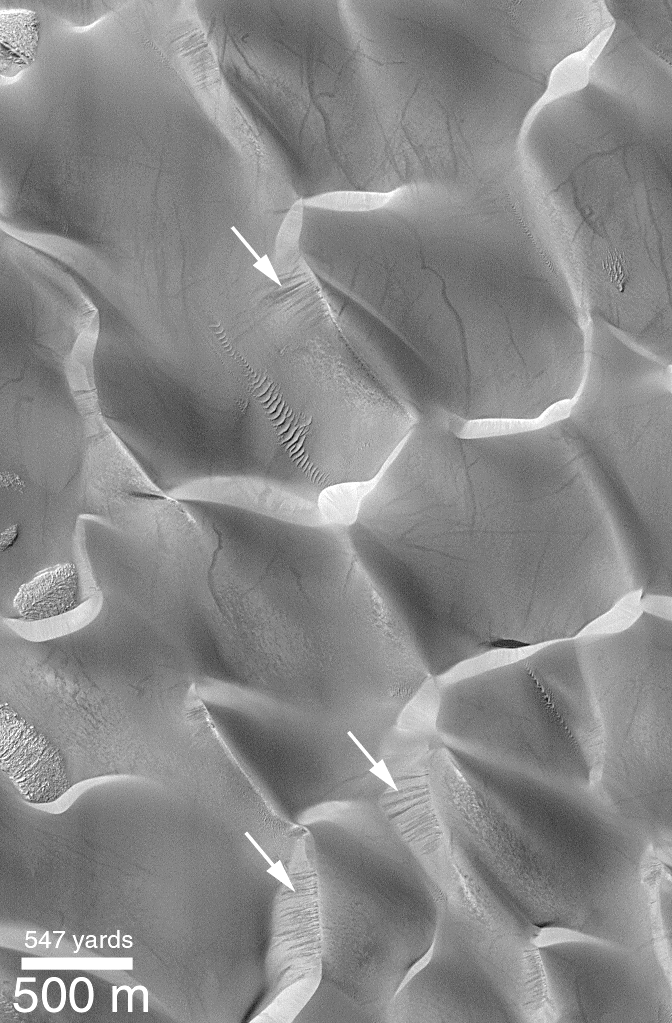

Recent Sand Avalanching on Rabe Crater Dunes

Dark streaks on the steep, down-wind slopes of sand dunes in Rabe Crater are seen at several locations in this Mars Global Surveyor (MGS) Mars Orbiter Camera (MOC) image. These streaks indicate relatively recent (i.e., in the past few years or less) movement of sand down these slopes.

Sand dunes move forward by the combined action of wind that drives sand up the shallow slope on the windward side of the dune (in this case, the slopes that face toward the lower right) and the avalanching of this sand down the steeper, lee-side slope. The steep slope is also known as the slip face. The dark streaks indicated by arrows are evidence for sand avalanches that occurred within a few months or years of the time when the picture was taken in March 1999. Other streaks which are seen criss-crossing the dunes may be the result of passing dust devils. This image is illuminated from the upper left and located in Rabe Crater of the Hellespontus-Noachis region near 44.2°S, 325.6°W.

Credit: NASA/JPL/MSSS